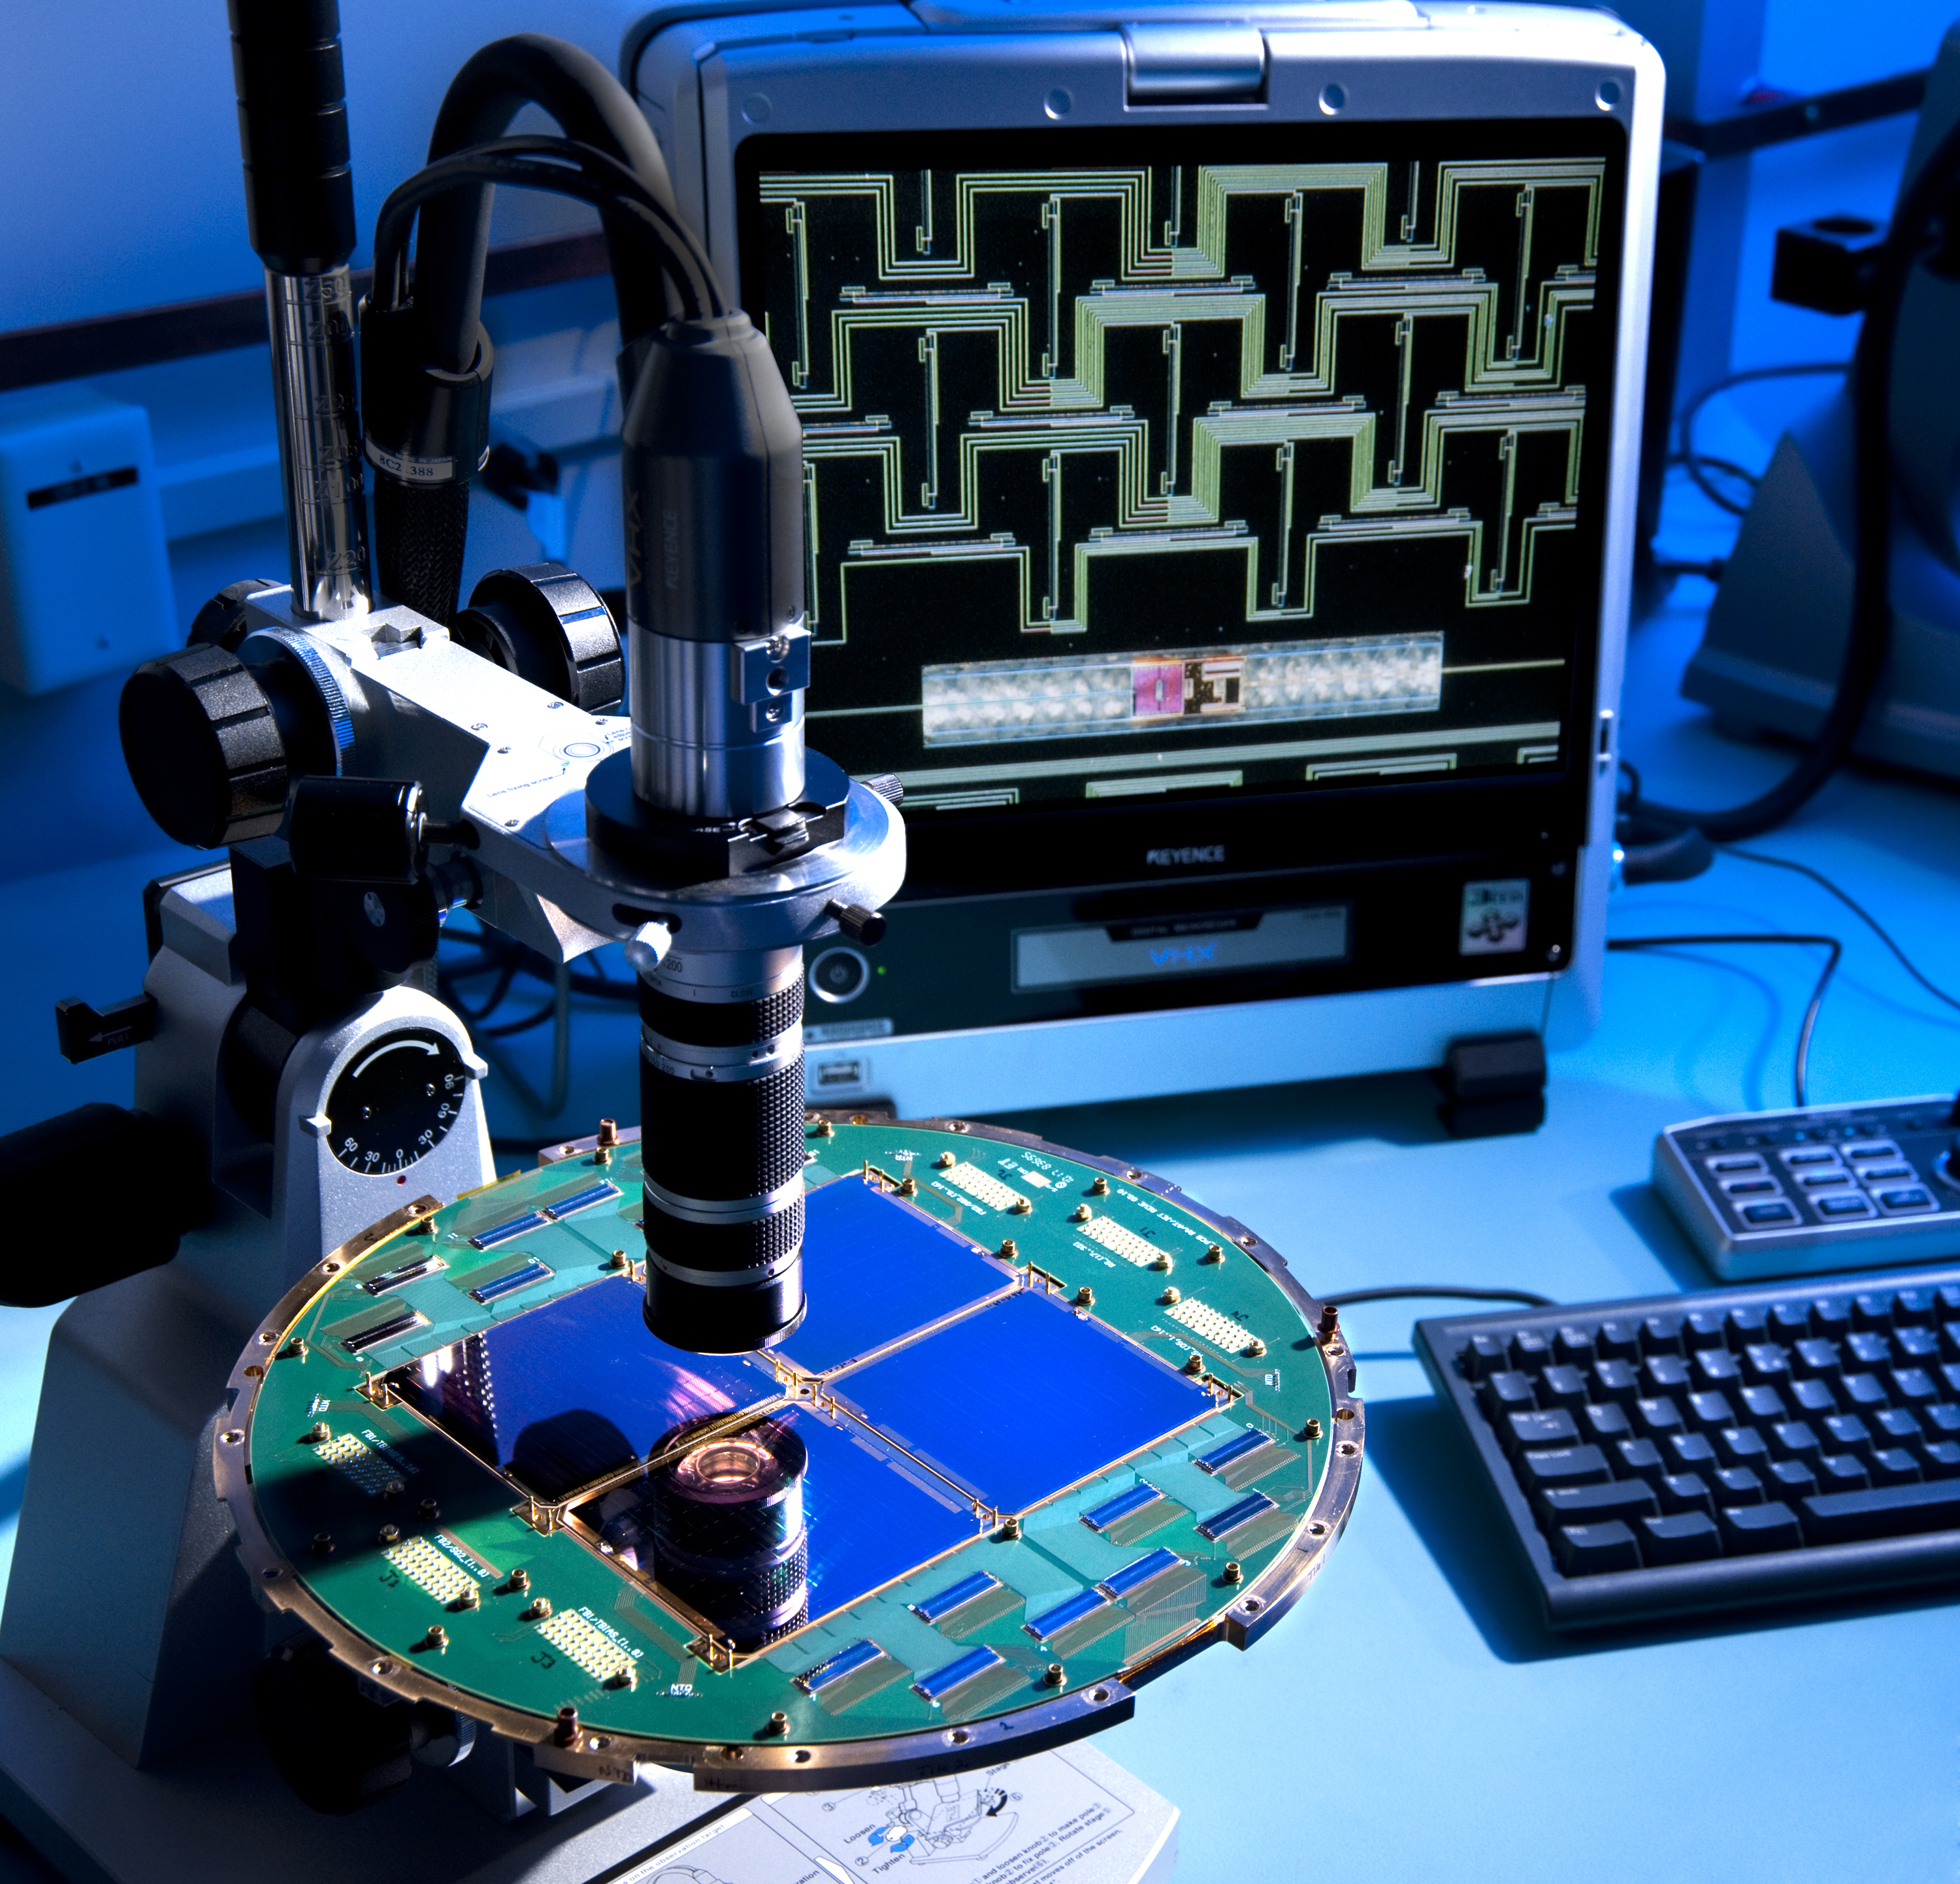

Superconducting Detectors for Study of Infant Universe

The BICEP2 telescope at the South Pole uses novel technology developed at NASA’s Jet Propulsion Laboratory in Pasadena, Calif. The focal plane shown here is an array of devices that use superconductivity to gather, filter, detect, and amplify polarized light from the cosmic microwave background — relic radiation left over from the Big Bang that created our universe.

The microscope is showing a close-up view of one of the 512 pixels on the focal plane, displayed on the screen in the background.

Each pixel is made from a printed antenna that collects polarized millimeter-wavelength radiation, with a filter that selects the wavelengths to be detected. A sensitive detector is fabricated on a thin membrane created through a process called micro-machining.

The antennas and filters on the focal plane are made from superconducting materials. An antenna is seen on the close-up shot in the background with the green meandering lines.

The detector uses a superconducting film as a sensitive thermometer to detect the heat from millimeter-wave radiation that was collected by the antenna and dissipated at the detector. A detector is seen on the close-up shot in the background to the right of the pink square.

Finally, a tiny electrical current from the sensor is measured with amplifiers on the focal plane called SQUIDs (Superconducting QUantum Interference Devices), developed at National Institute of Standards and Technology, Boulder, Colo. The amplifiers are the rectangular chips on the round focal plane.

The focal planes are manufactured using optical lithography techniques, similar to those used in the industrial production of integrated circuits for computers.

Credit: NASA/JPL-Caltech